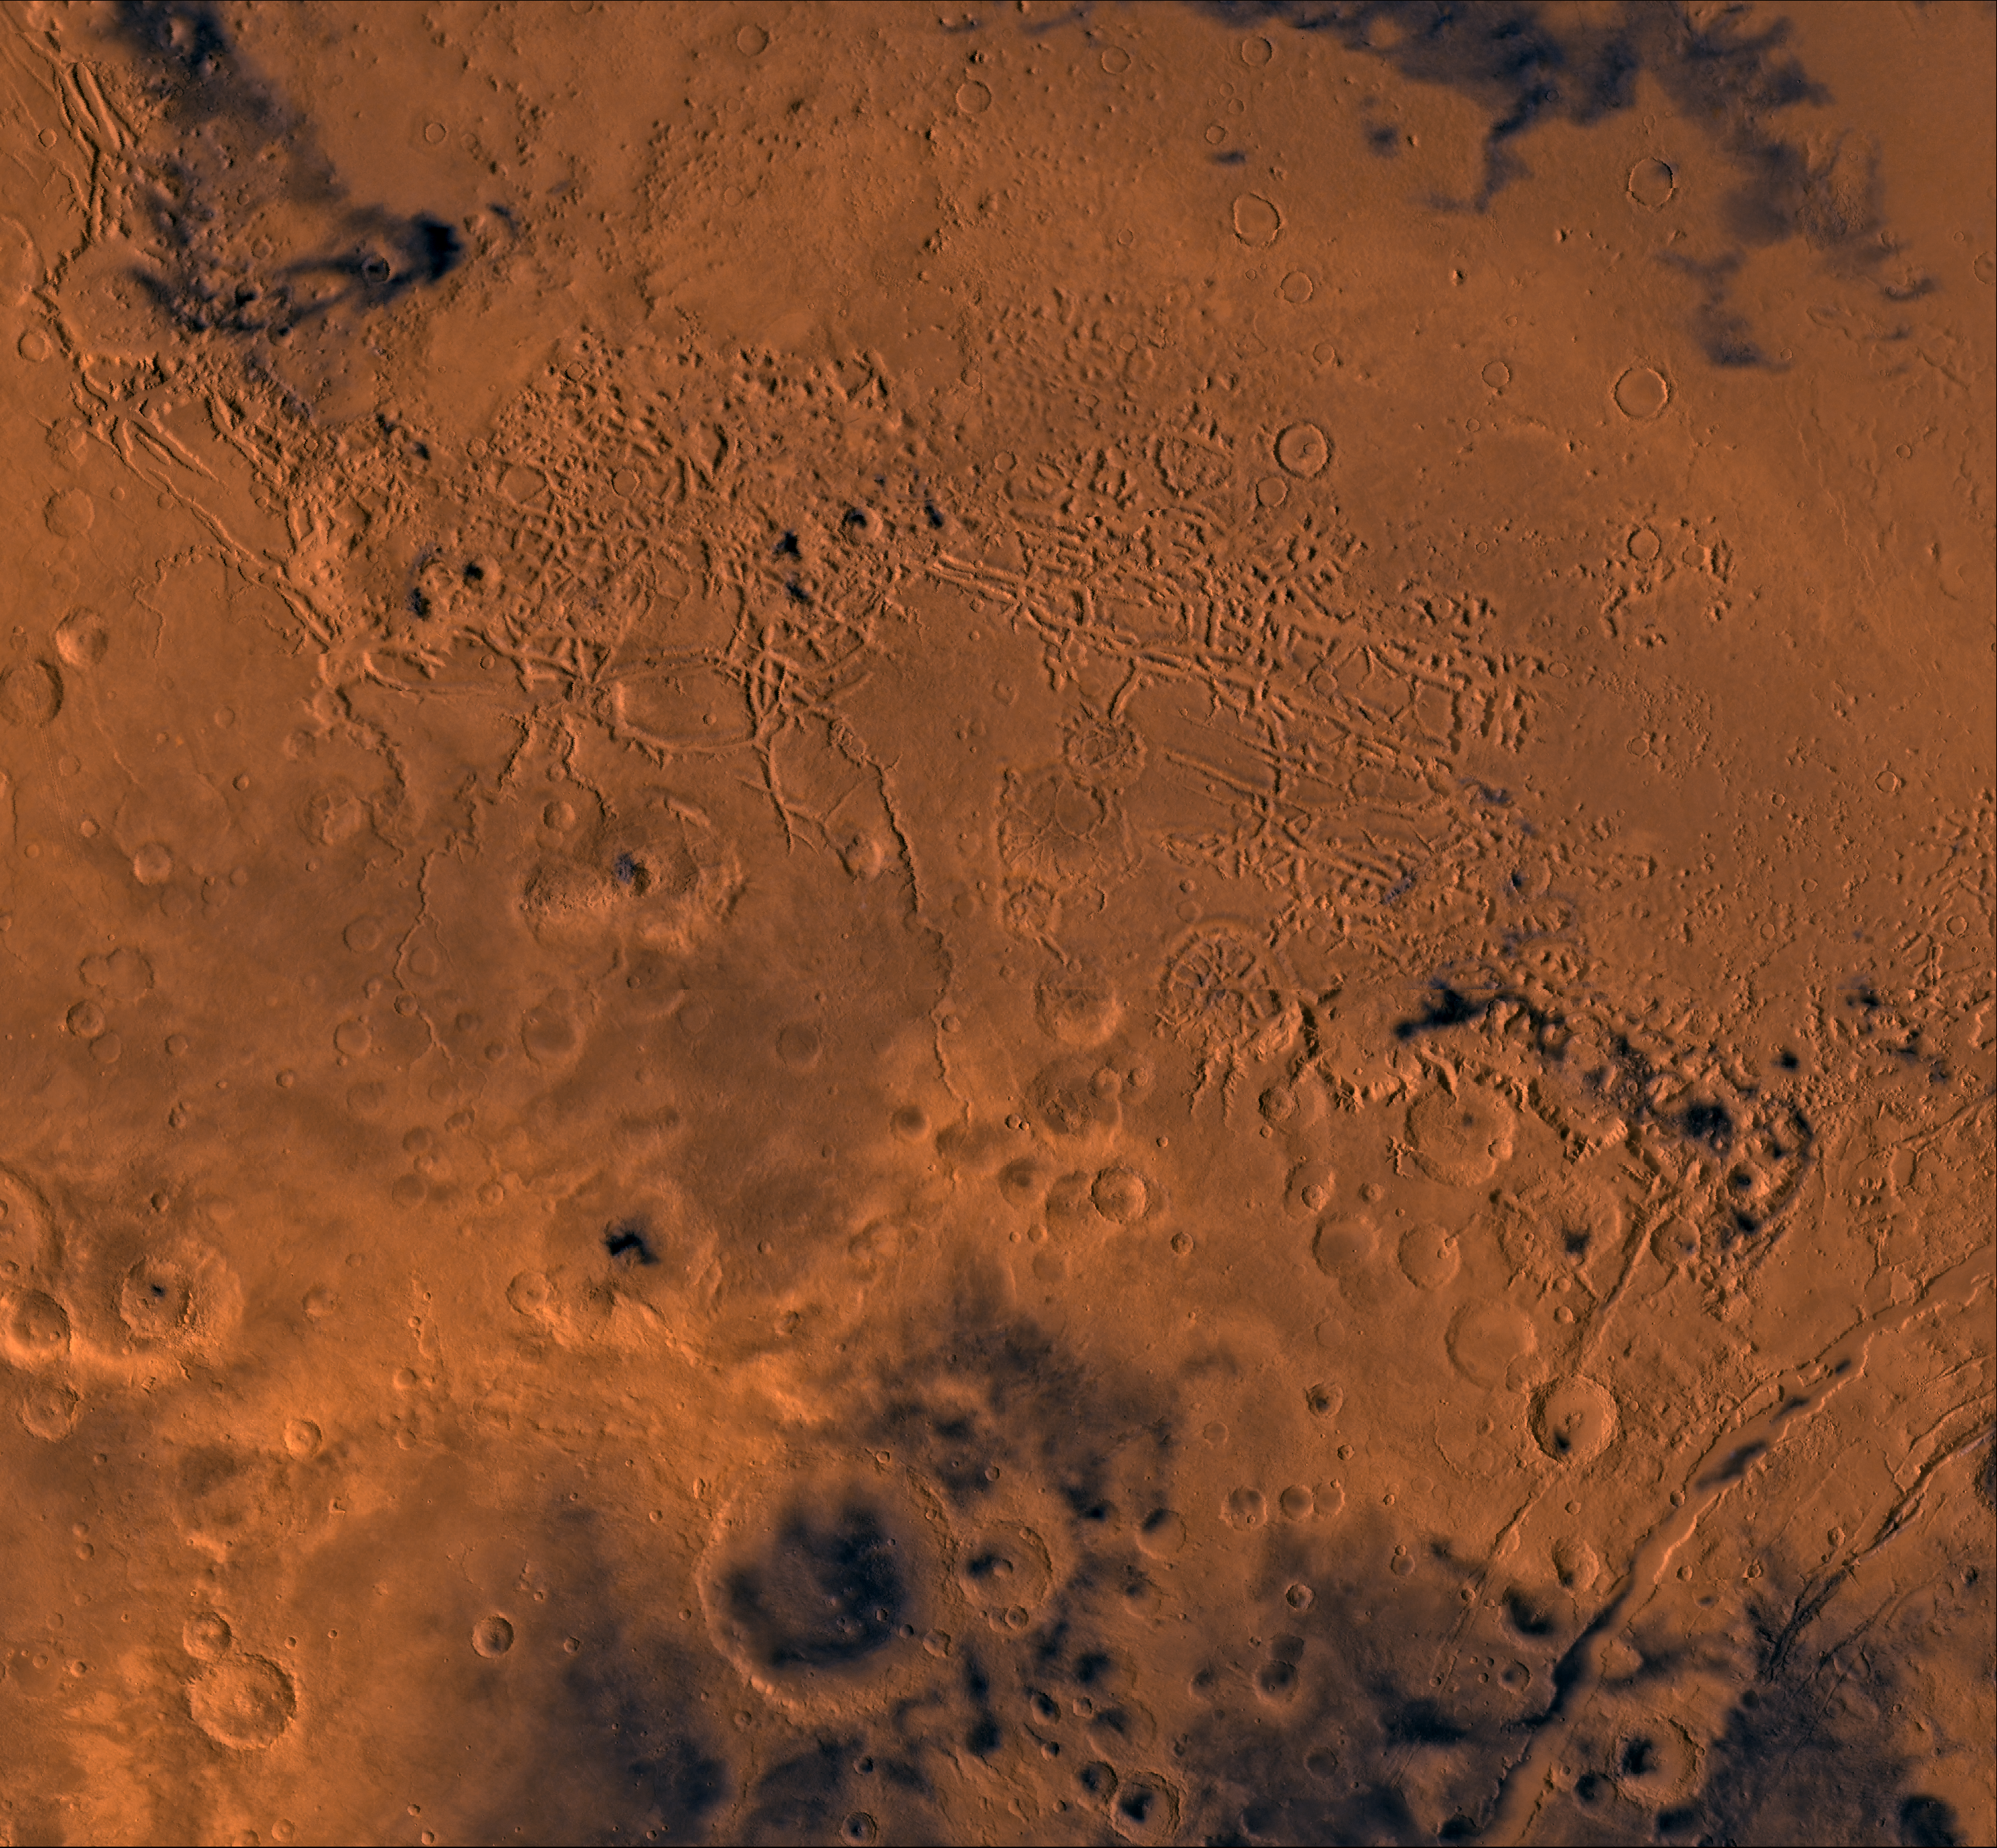

Nilosyrtis Mensae

A color image of part of the Nilosyrtis Mensae region of Mars containing the impact craters Antoniadi and Baldet (south to north) in the lower left corner; north toward top. The scene shows heavily cratered highlands on the south separated from the relatively smooth lowland plains on the northeast corner by a belt of dissected terrain, containing flat-floored valleys, mesas, buttes, and channels. The channels are (left to right) Auqakuh and Huo Hsing Valles; Nili Fossae lie in lower right corner of image.

This image is a composite of Viking medium-resolution images in black and white and low-resolution images in color. The image extends from latitude 20 degrees N. to 40 degrees N. and from longitude 280 degrees to 305 degrees. Mercator projection is used below 30 degrees N.; Lambert projection is used above 30 degrees N.

The dissected terrain along the highlands/lowlands boundary consist of the flat-floored valleys (mensae) and farther north the small, rounded hills of knobby terrain. Flows on the mensa floors contain striae that run parallel to valley walls; where valleys meet, the striae merge, similar to medial moraines on glaciers. Terraces within the valley hills have been interpreted as either layer rocks or wave terraces. The knobby terrain has been interpreted as remnants of the old, densely cratered highland terrain perhaps eroded by mass wasting. Auqakuh and Huo Hsing Valles and Nili Fossae are fretted channels and linear depressions that likely formed by sapping and mass wasting along lines of structural weakness.

Credit: NASA/JPL/USGS